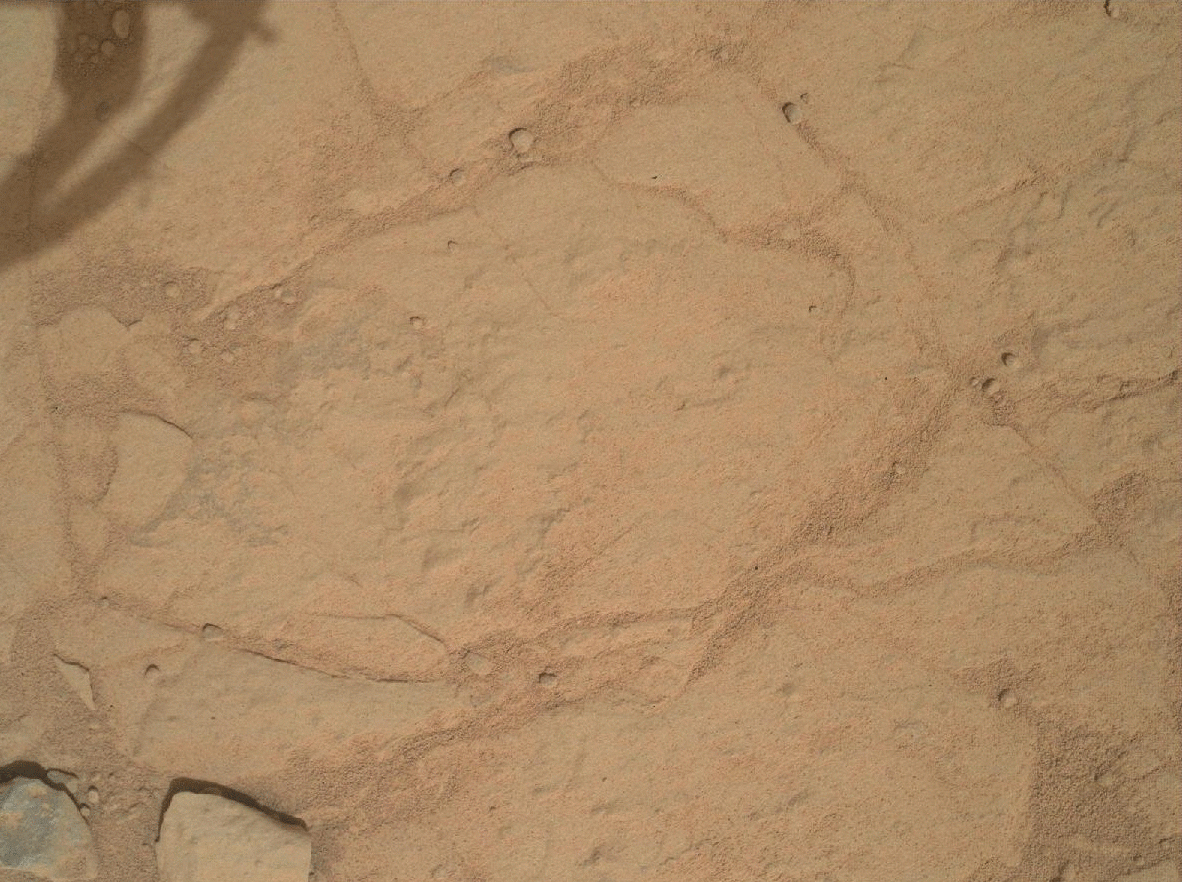

Before and After a Little Dusting

This set of images from NASA’s Curiosity rover shows a patch of rock before and after it was cleaned by Curiosity’s Dust Removal Tool (DRT). The images, obtained by the Mars Hand Lens Imager (MAHLI), show the first use of the DRT on Jan. 6, 2013, the 150th sol, or Martian day, of operations.

MAHLI took this image from a distance of about 10 inches (25 centimeters) after the brushing was completed on this rock target, called “Ekwir_1.” The patch of the rock from which dust has been brushed away is about 1.85 inches by 2.44 inches (47 millimeters by 62 millimeters).

Credit: NASA/JPL-Caltech/MSSS